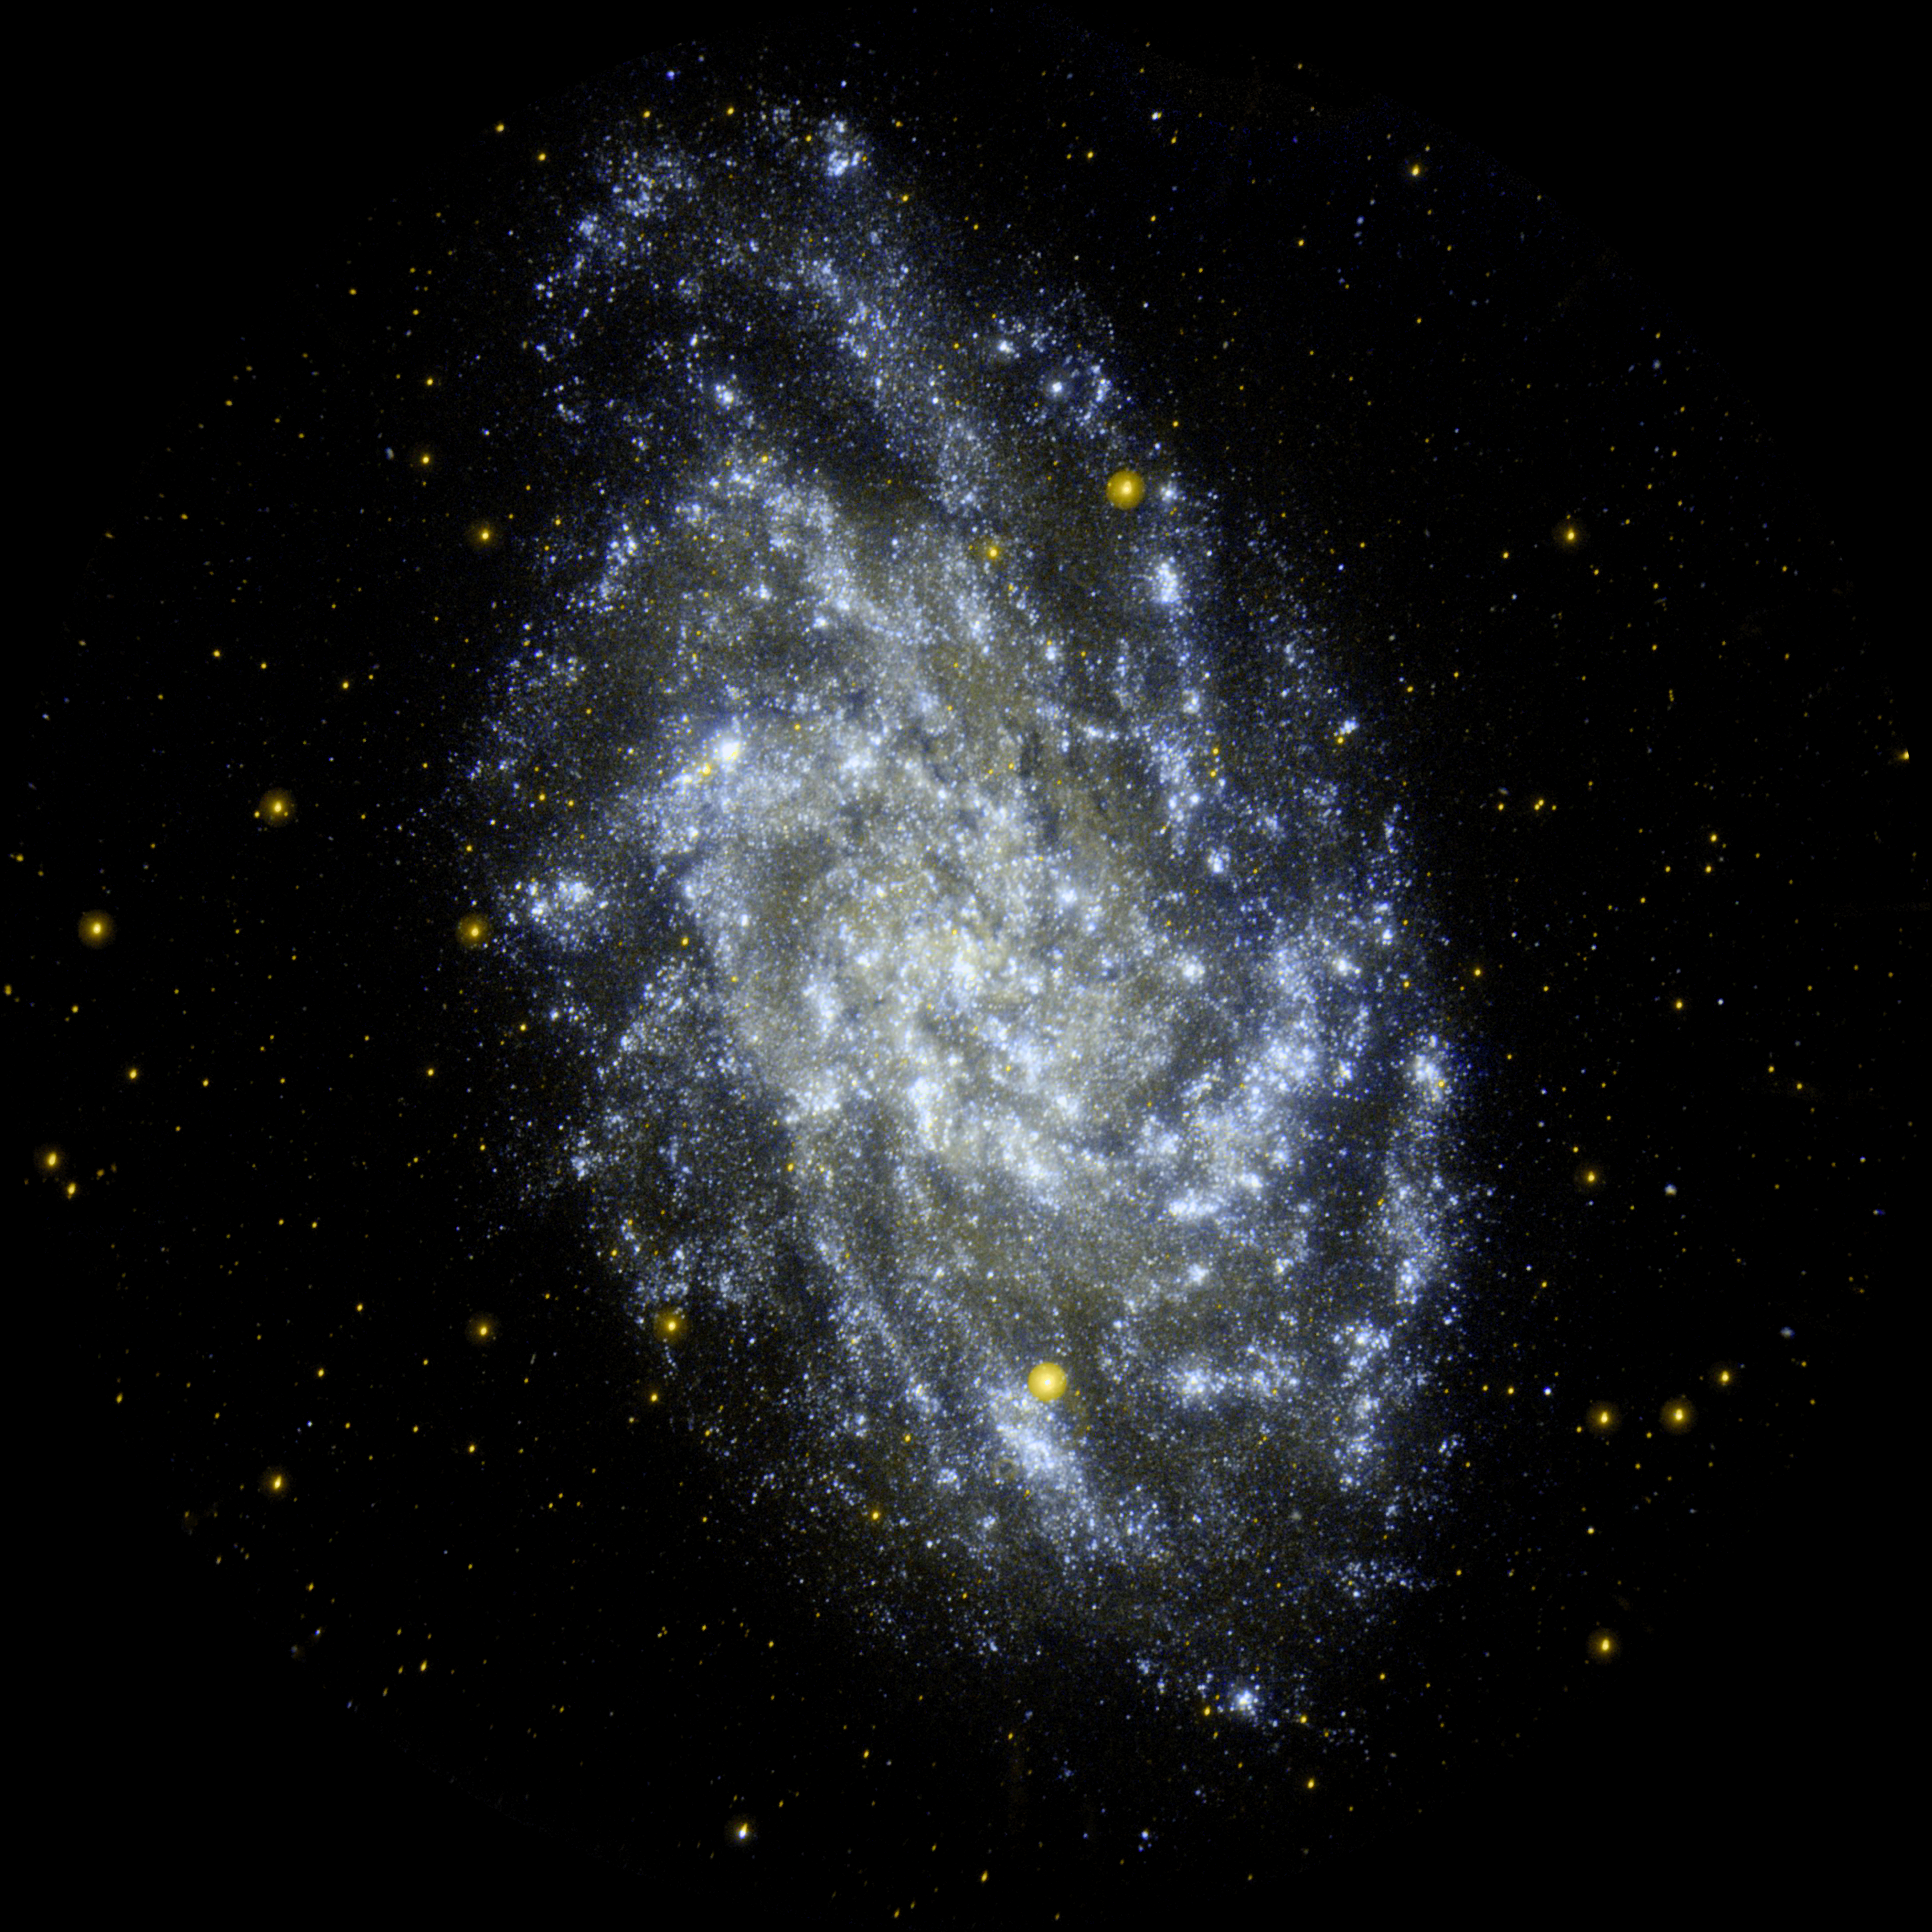

Anatomy of a Triangulum

M33, the Triangulum Galaxy, is a perennial favorite of amateur and professional astronomers alike, due to its orientation and relative proximity to us. It is the second nearest spiral galaxy to our Milky Way (after M31, the Andromeda Galaxy) and a prominent member of the “local group” of galaxies. From our Milky Way perspective, M33’s stellar disk appears at moderate inclination, allowing us to see its internal structure clearly, whereas M31 is oriented nearly edge-on.

The Galaxy Evolution Explorer imaged M33 as it appears in ultraviolet wavelengths. Ultraviolet imaging primarily traces emission from the atmospheres of hot stars, most of which formed in the past few hundred million years. These data provide a reference point as to the internal composition of a typical star-forming galaxy and will help scientists understand the origin of ultraviolet emission in more distant galaxies.

These observations of M33 allow astronomers to compare the population of young, massive stars with other components of the galaxy, such as interstellar dust and gas, on the scale of individual giant molecular clouds. The clouds contain the raw material from which stars form. This presents direct insight into the star formation process as it occurs throughout an entire spiral galaxy and constitutes a unique resource for broader studies of galaxy evolution.

Credit: NASA/JPL-Caltech